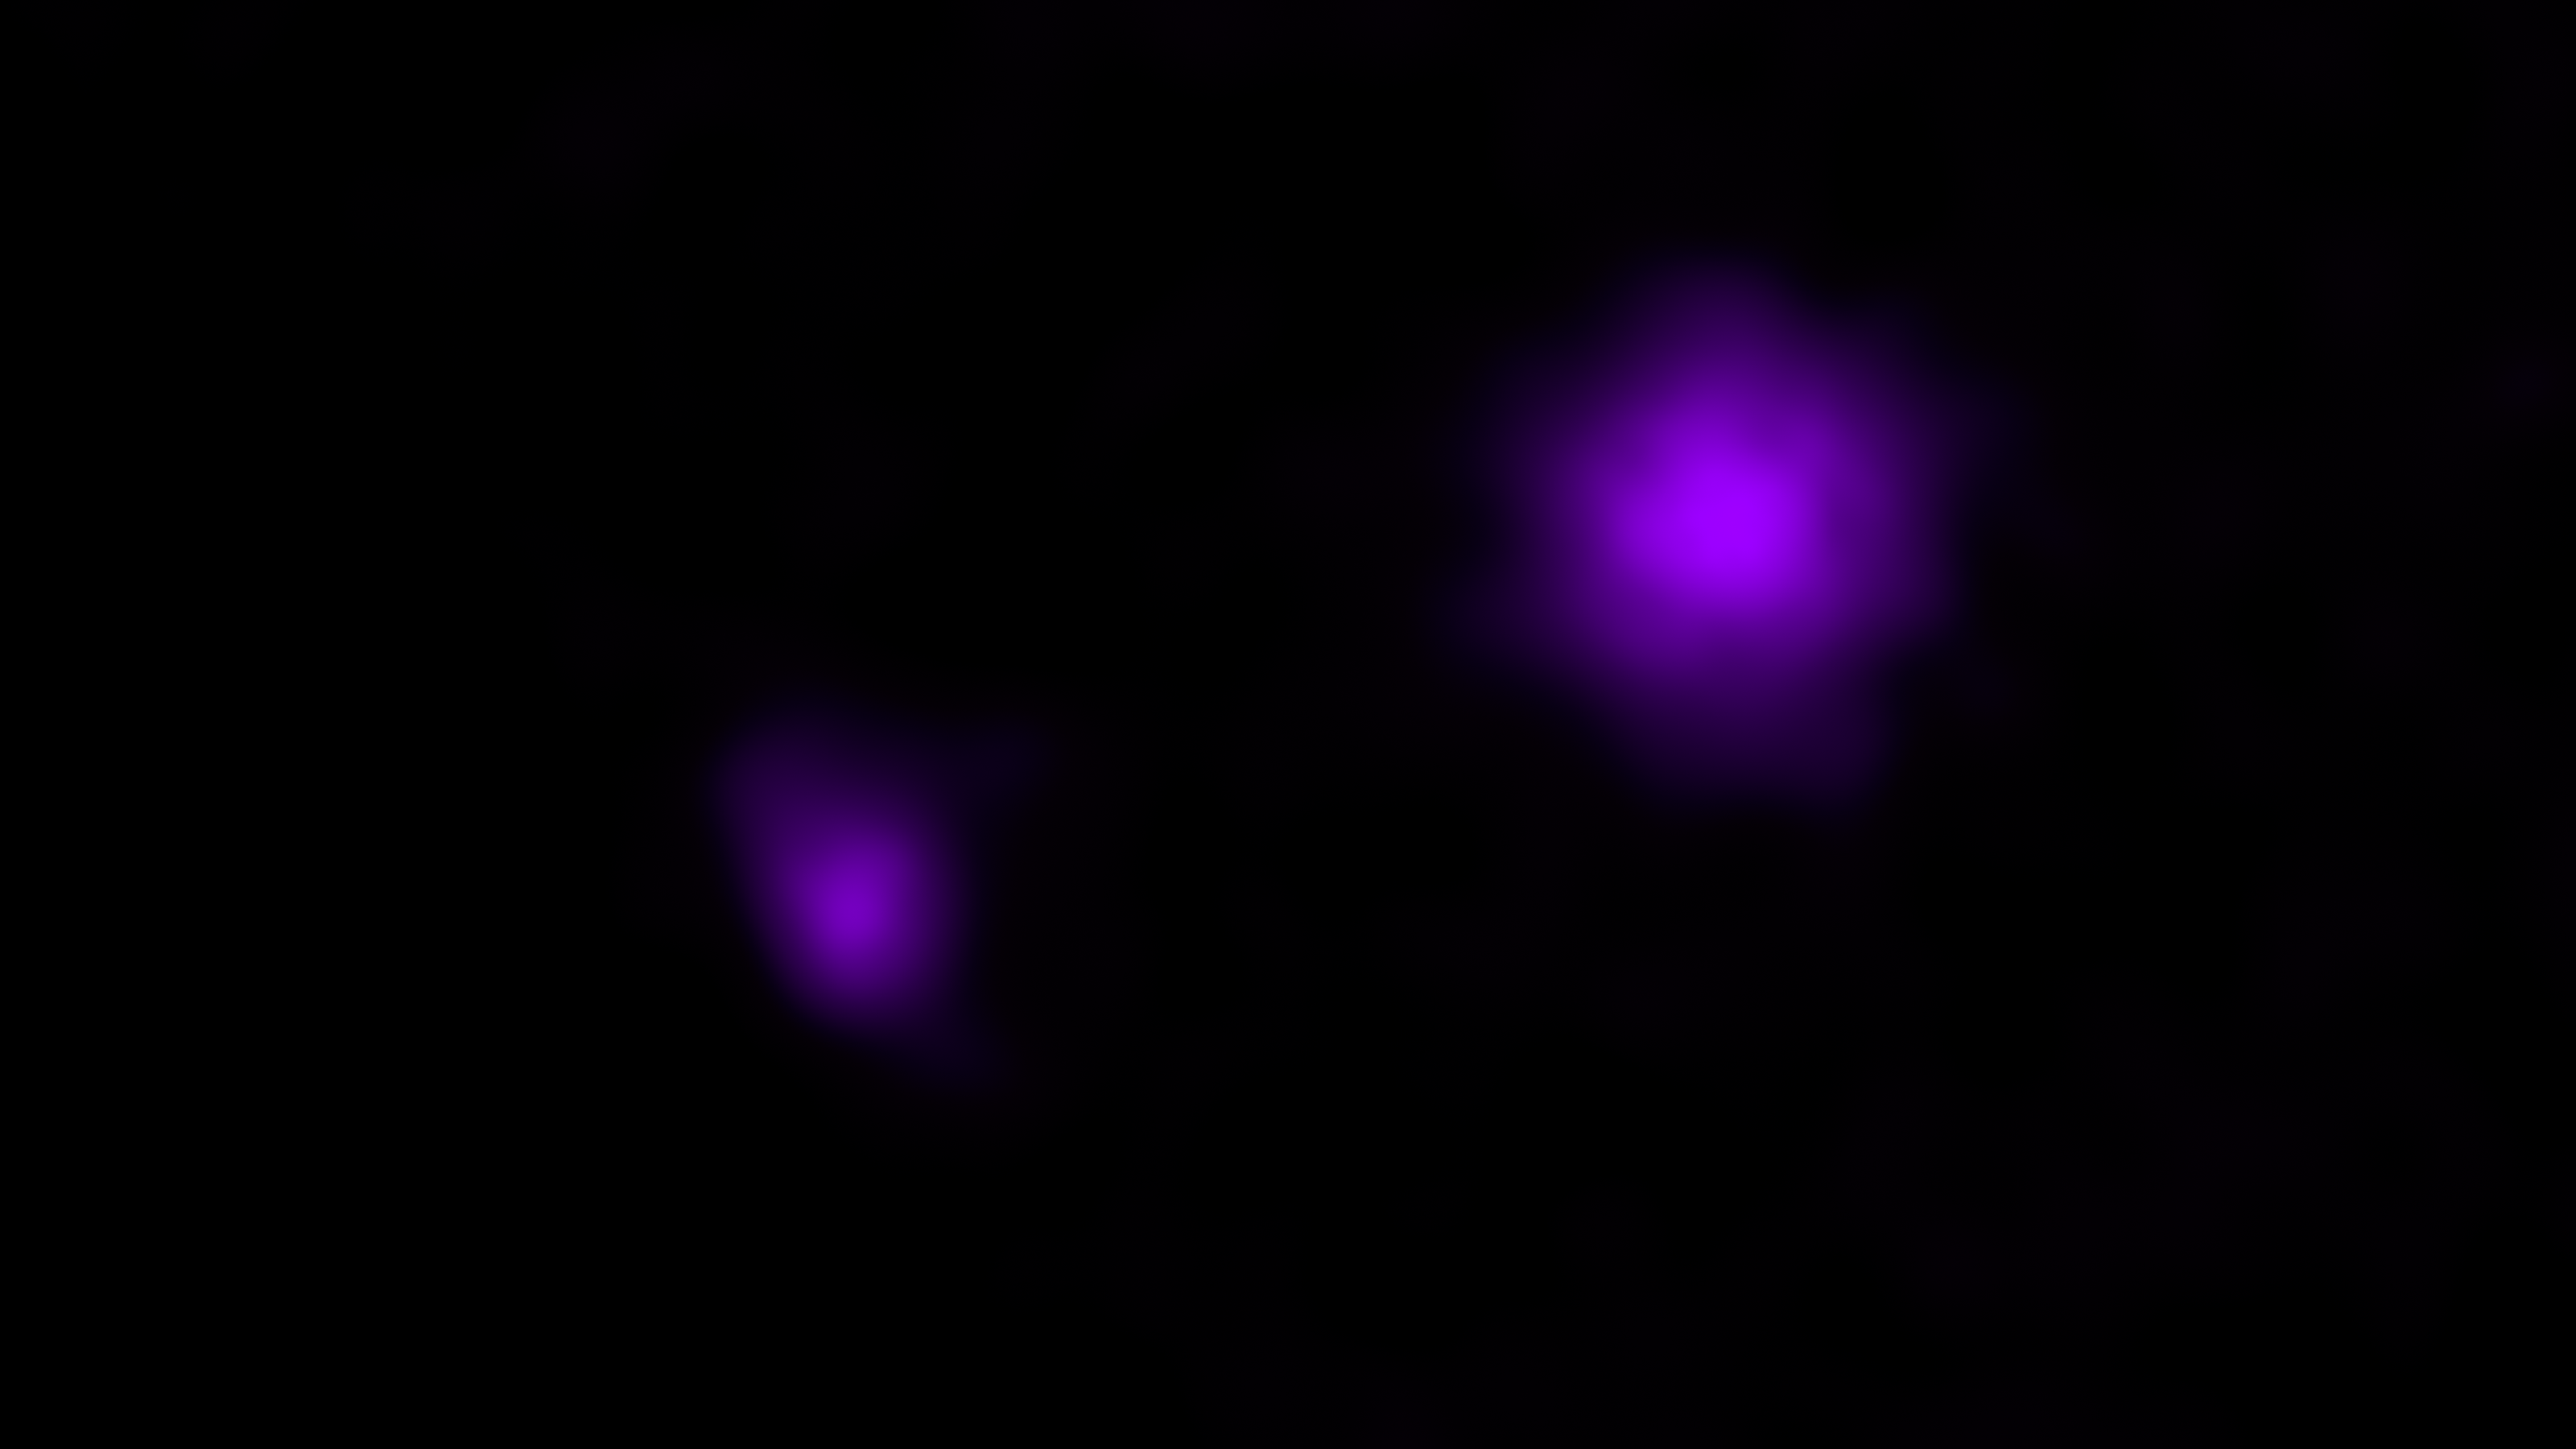

Black Holes Shine for NuSTAR in X-Rays

An X-ray image of galaxies is seen here from NASA's Nuclear Spectroscopic Telescope Array (NuSTAR).

NuSTAR's serendipitous discovery in this field lies to the left of the brighter X-ray source seen in the galaxy, called IC 751, at which the telescope originally intended to look. Both magenta blobs show X-rays from massive black holes buried at the hearts of galaxies.

Credit: NASA/JPL-Caltech